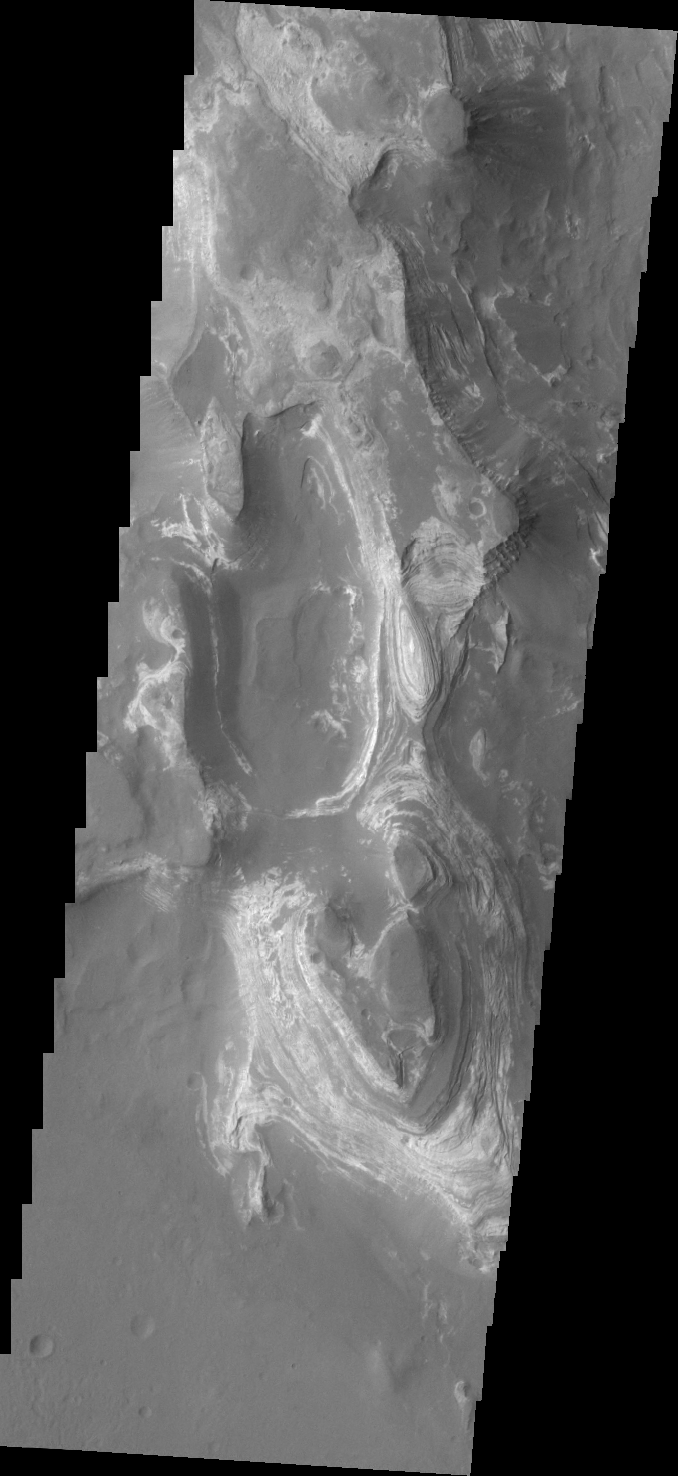

Terby Crater

This VIS image shows some of the layered deposits in Terby Crater.

Credit: NASA/JPL/ASU